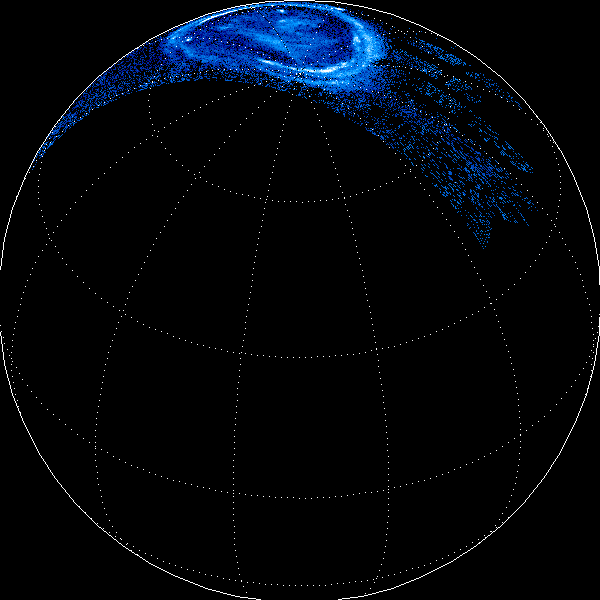

Jupiter’s Northern Lights

This is a reconstructed view of Jupiter’s northern lights through the filters of Juno’s Ultraviolet Imaging Spectrometer (UVS) instrument on Dec. 11, 2016, as the Juno spacecraft approached Jupiter, passed over its poles, and plunged towards the equator. Such measurements present a real challenge for the spacecraft’s science instruments: Juno flies over Jupiter’s poles at 30 miles (50 kilometers) per second — more than 100,000 miles per hour — speeding past auroral forms in a matter of seconds.

More information about Juno is online at http://www.nasa.gov/juno and http://missionjuno.swri.edu.

NASA’s Jet Propulsion Laboratory manages the Juno mission for the principal investigator, Scott Bolton, of Southwest Research Institute in San Antonio. Juno is part of NASA’s New Frontiers Program, which is managed at NASA’s Marshall Space Flight Center in Huntsville, Alabama, for NASA’s Science Mission Directorate. Lockheed Martin Space Systems, Denver, built the spacecraft. Caltech in Pasadena, California, manages JPL for NASA.

Credit: NASA/JPL-Caltech/SwRI